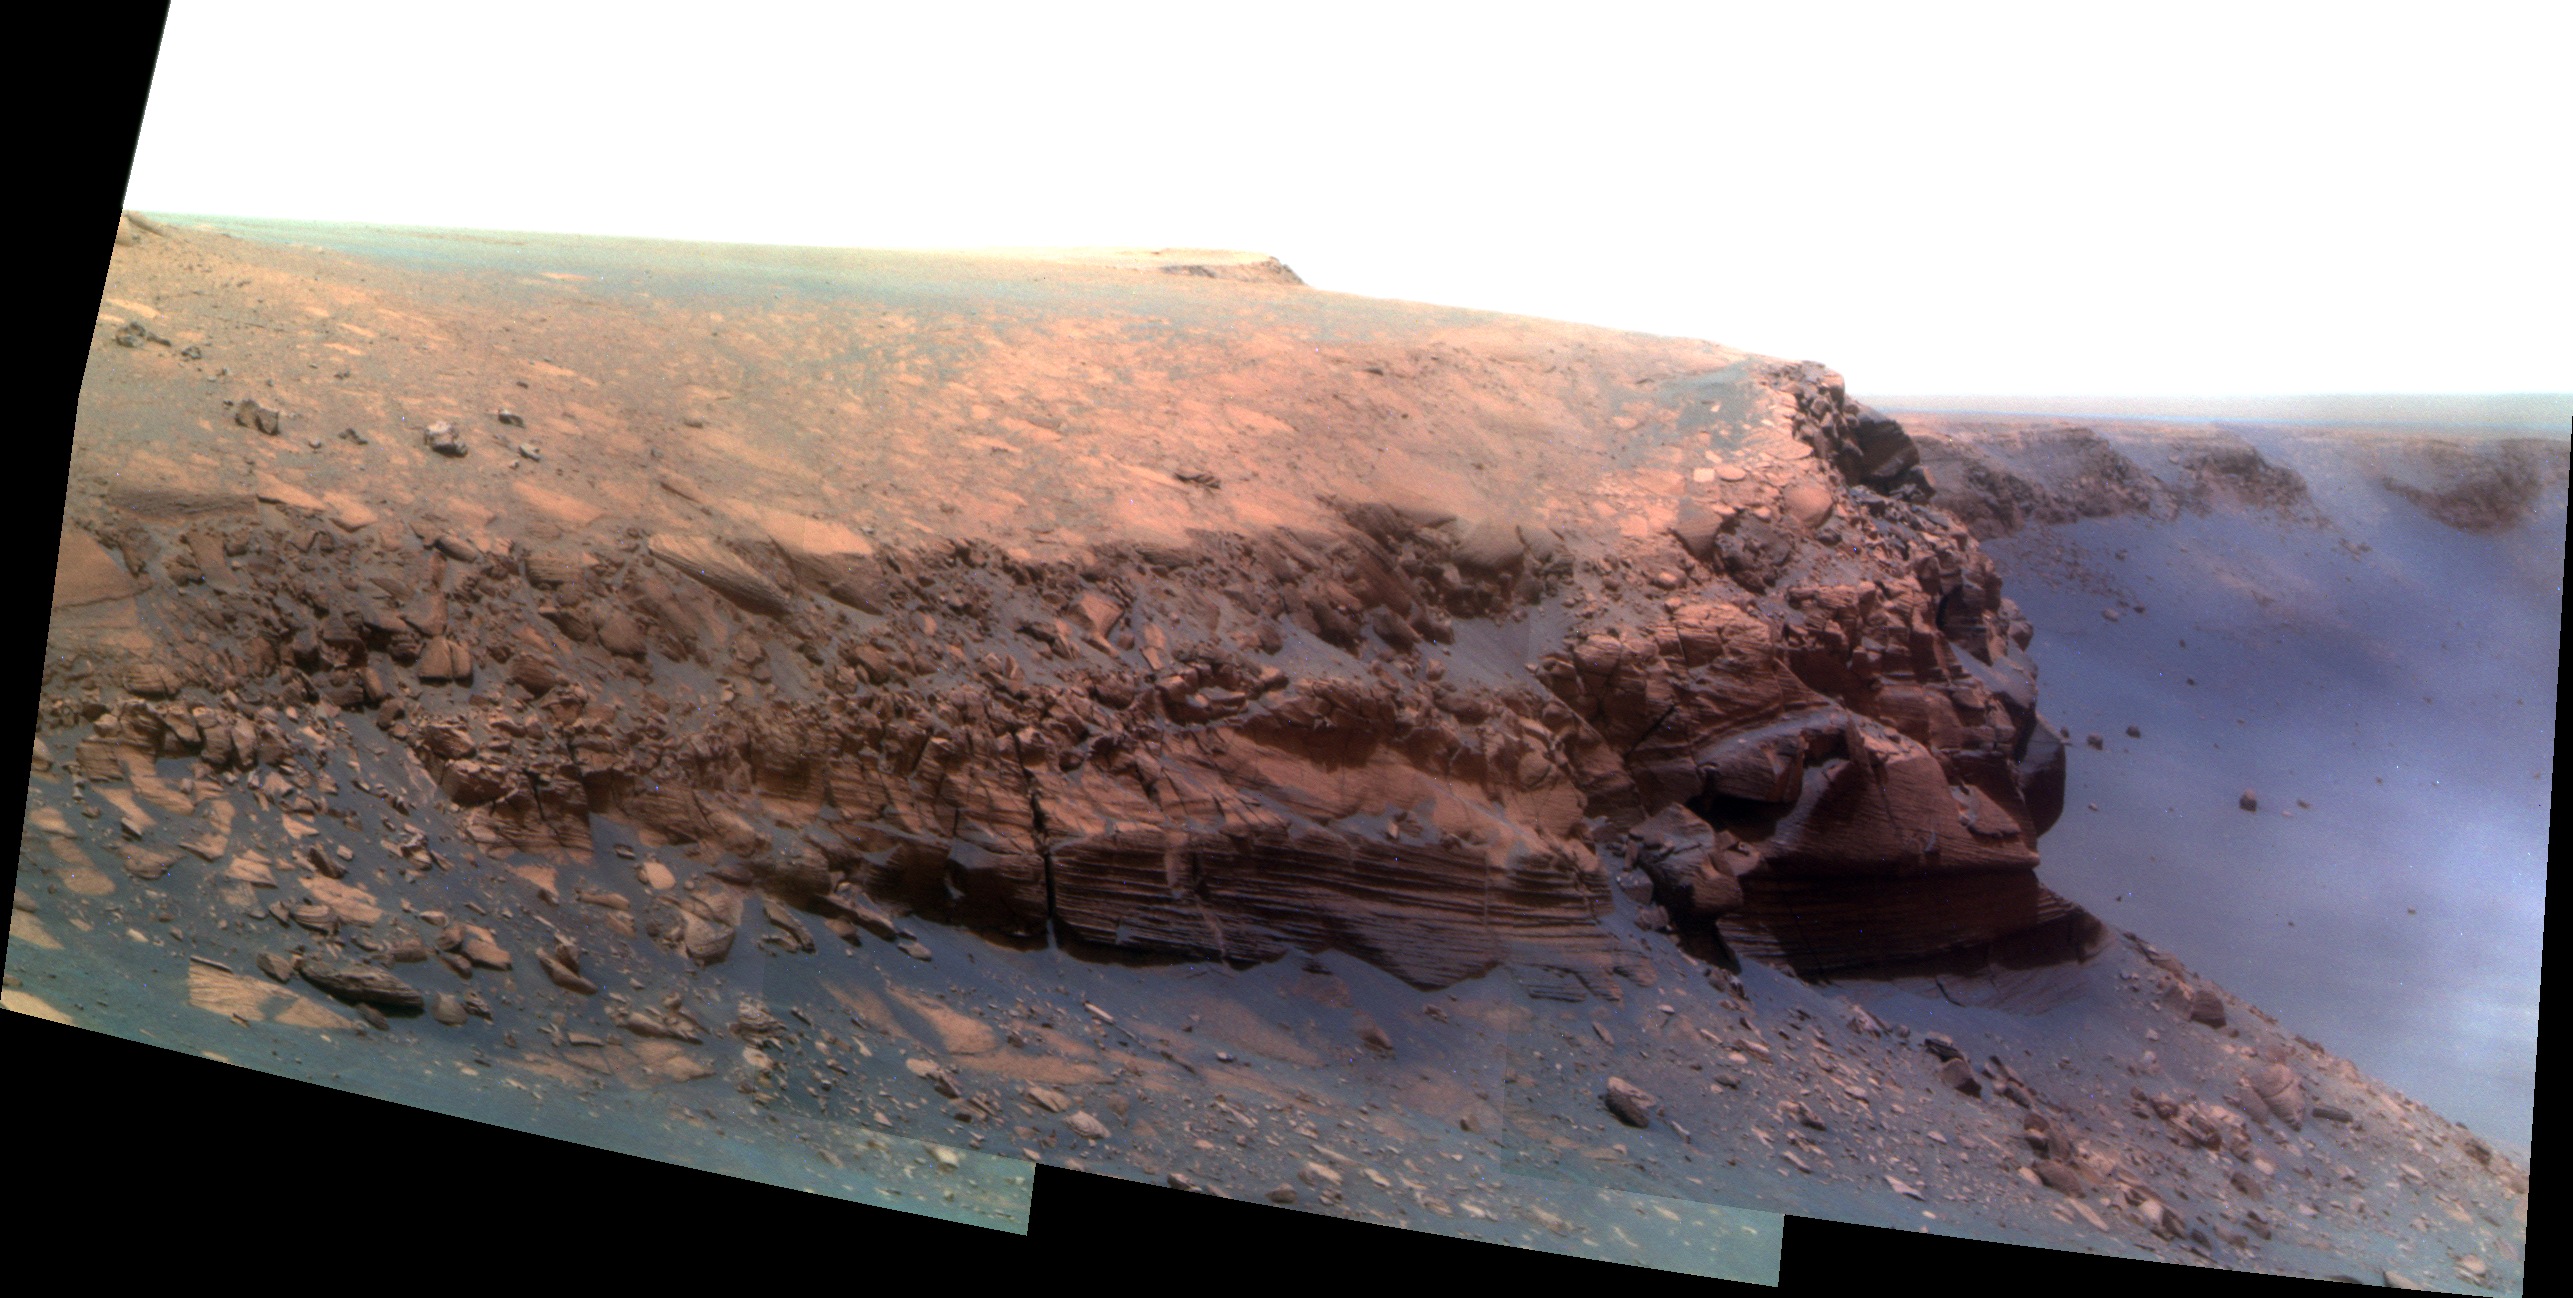

Cape Verde in False Color

A promontory nicknamed “Cape Verde” can be seen jutting out from the walls of Victoria Crater in this false-color picture taken by the panoramic camera on NASA’s Mars Exploration Rover Opportunity. The rover took this picture on martian day, or sol, 1329 (Oct. 20, 2007), more than a month after it began descending down the crater walls — and just 9 sols shy of its second Martian birthday on sol 1338 (Oct. 29, 2007). Opportunity landed on the Red Planet on Jan. 25, 2004. That’s nearly four years ago on Earth, but only two on Mars because Mars takes longer to travel around the sun than Earth. One Martian year equals 687 Earth days.

This view was taken using three panoramic-camera filters, admitting light with wavelengths centered at 750 nanometers (near infrared), 530 nanometers (green) and 430 nanometers (violet).

Credit: NASA/JPL-Caltech/Cornell